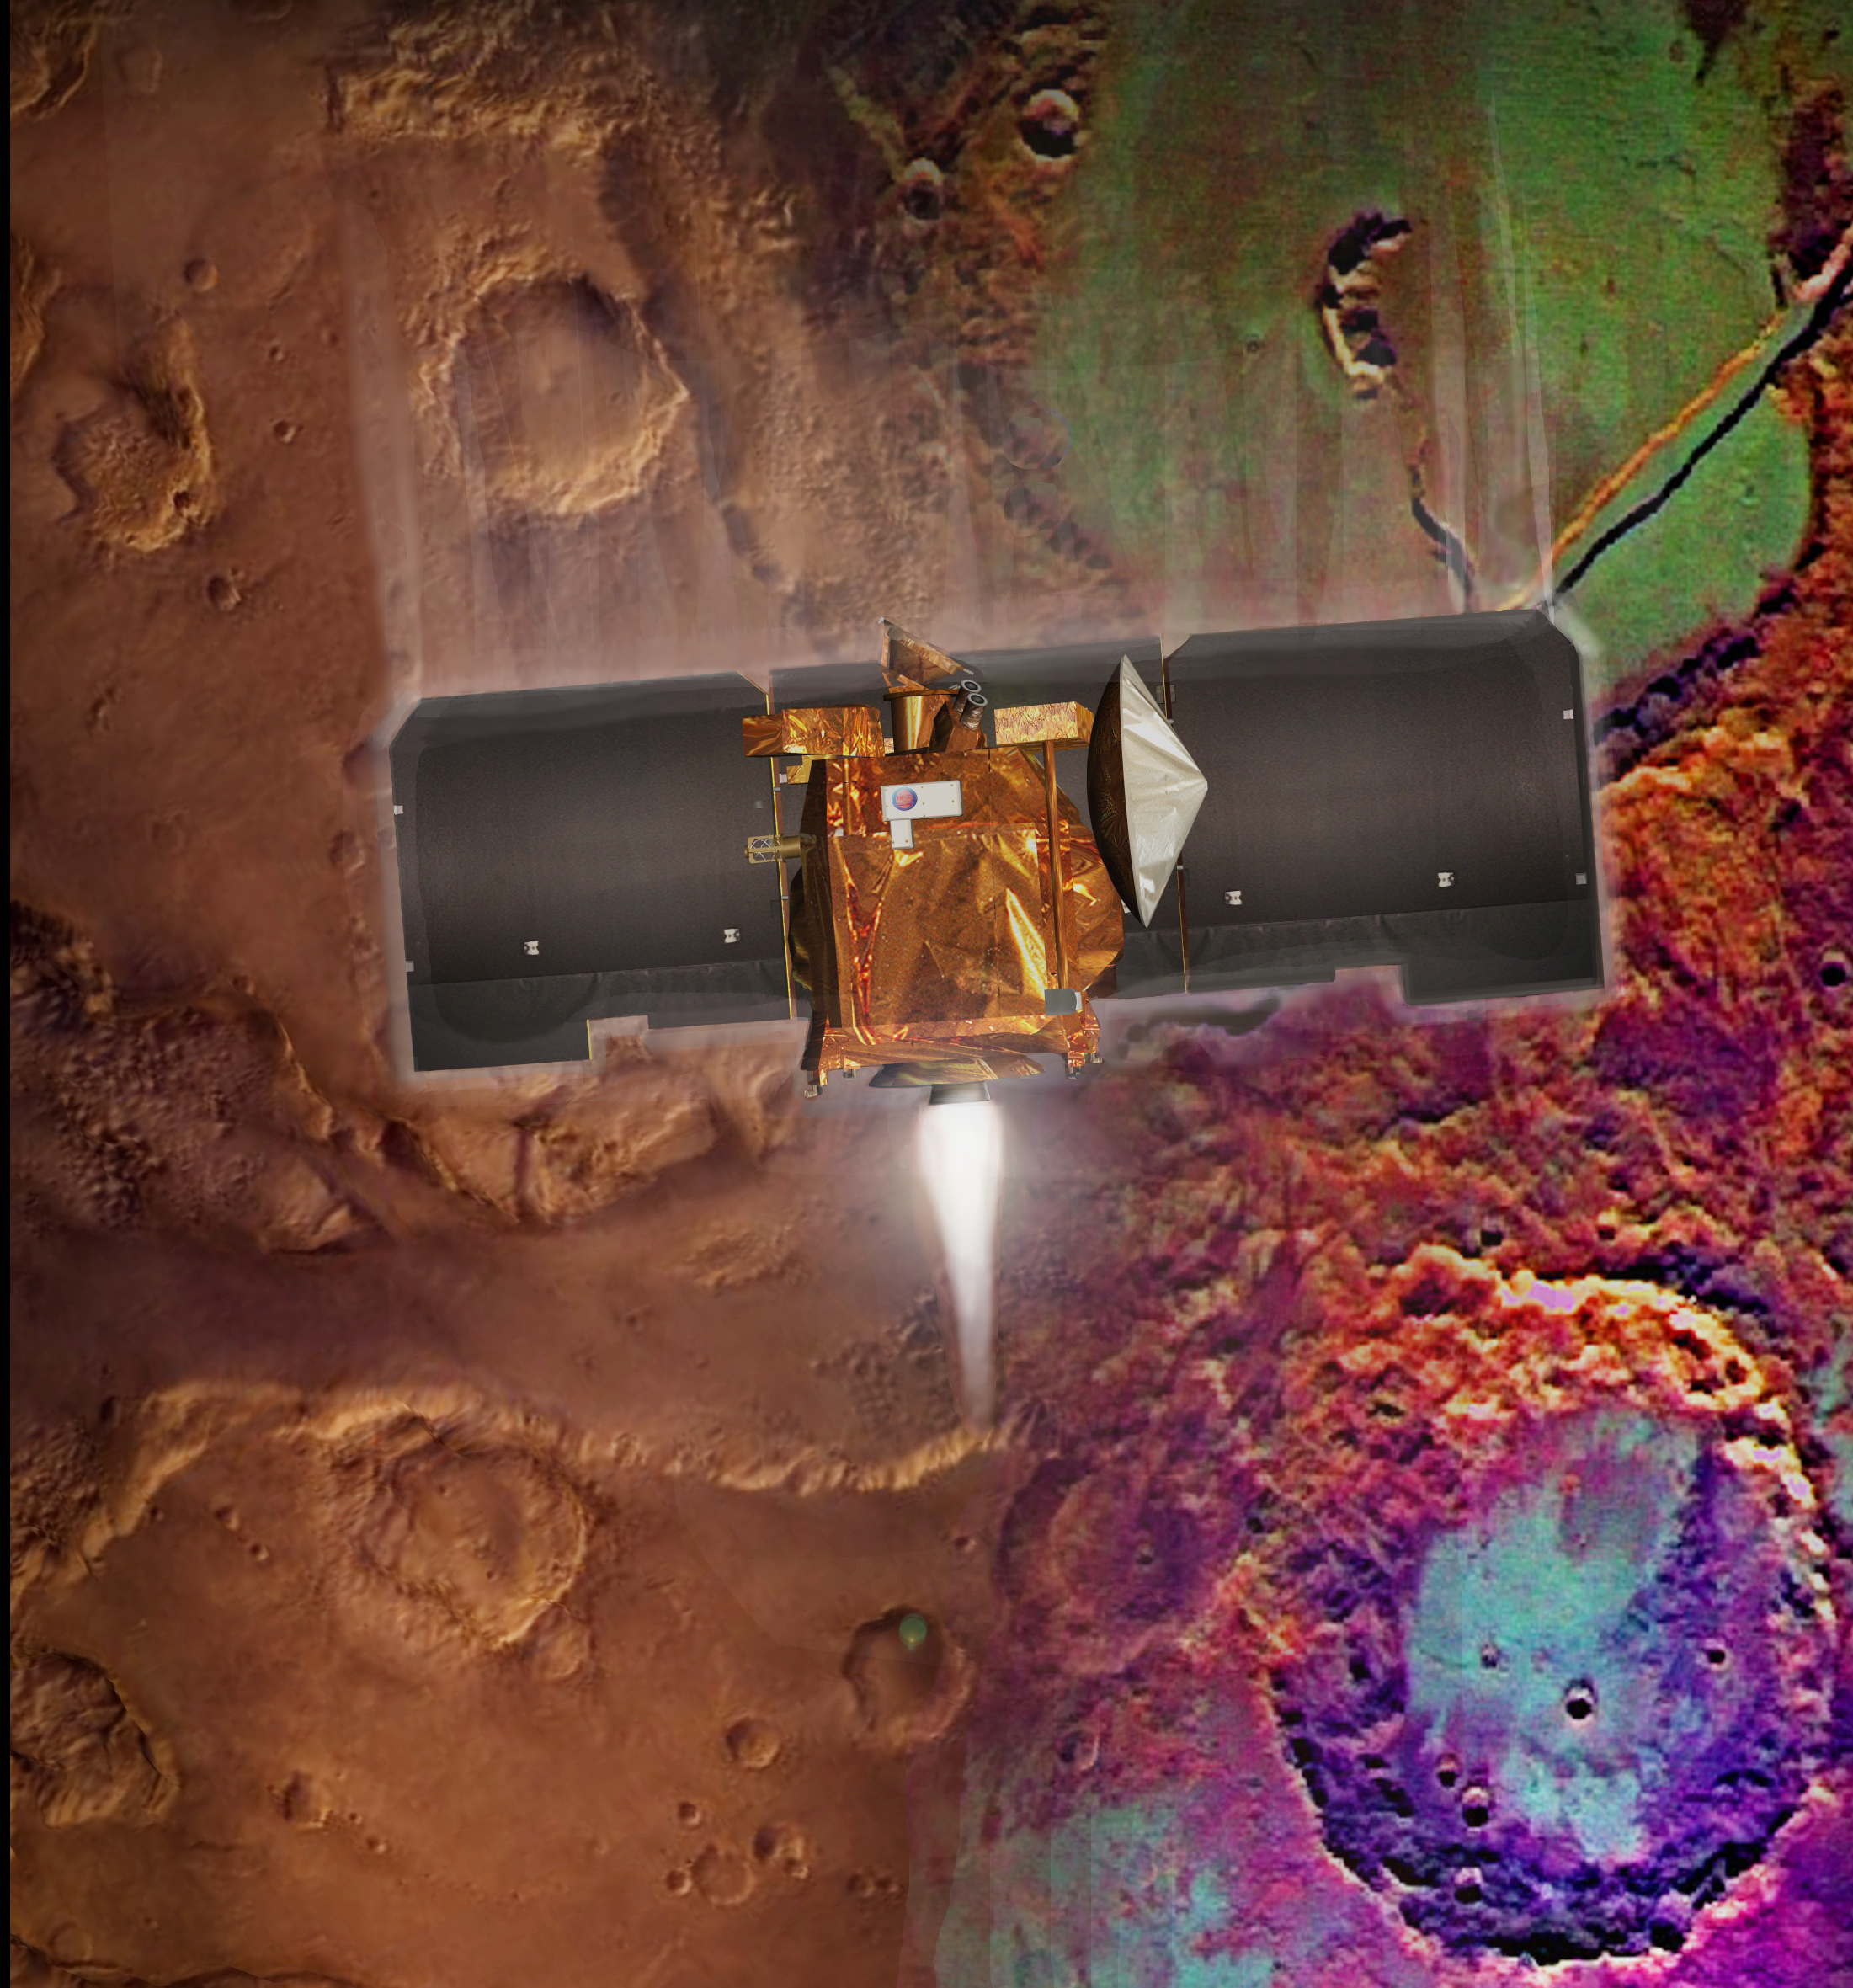

Artist’s Concept of Mars Odyssey Aerobraking

Artist’s concept of Mars Odyssey orbit insertion

Credit: NASA/JPL